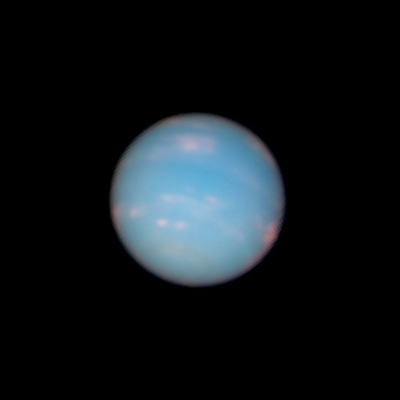

Neptune: 04:00 UT (June 26, 2011)

Object Name: Neptune
Object Description: Planet
Instrument: HST/WFC3/UVIS
Filters: F467N (46nm), F631N (63nm), and F845M (84nm)

This image is a composite of many separate exposures made by the WFC3/UVIS instrument on the Hubble Space Telescope using three different filters. The color results from assigning different hues (colors) to each monochromatic image. In this case, the assigned colors are: Blue: F467N (46nm) Green: F631N (63nm) Red/orange: F845M (84nm)

Credit: NASA, ESA, and the Hubble Heritage Team (STScI/AURA)